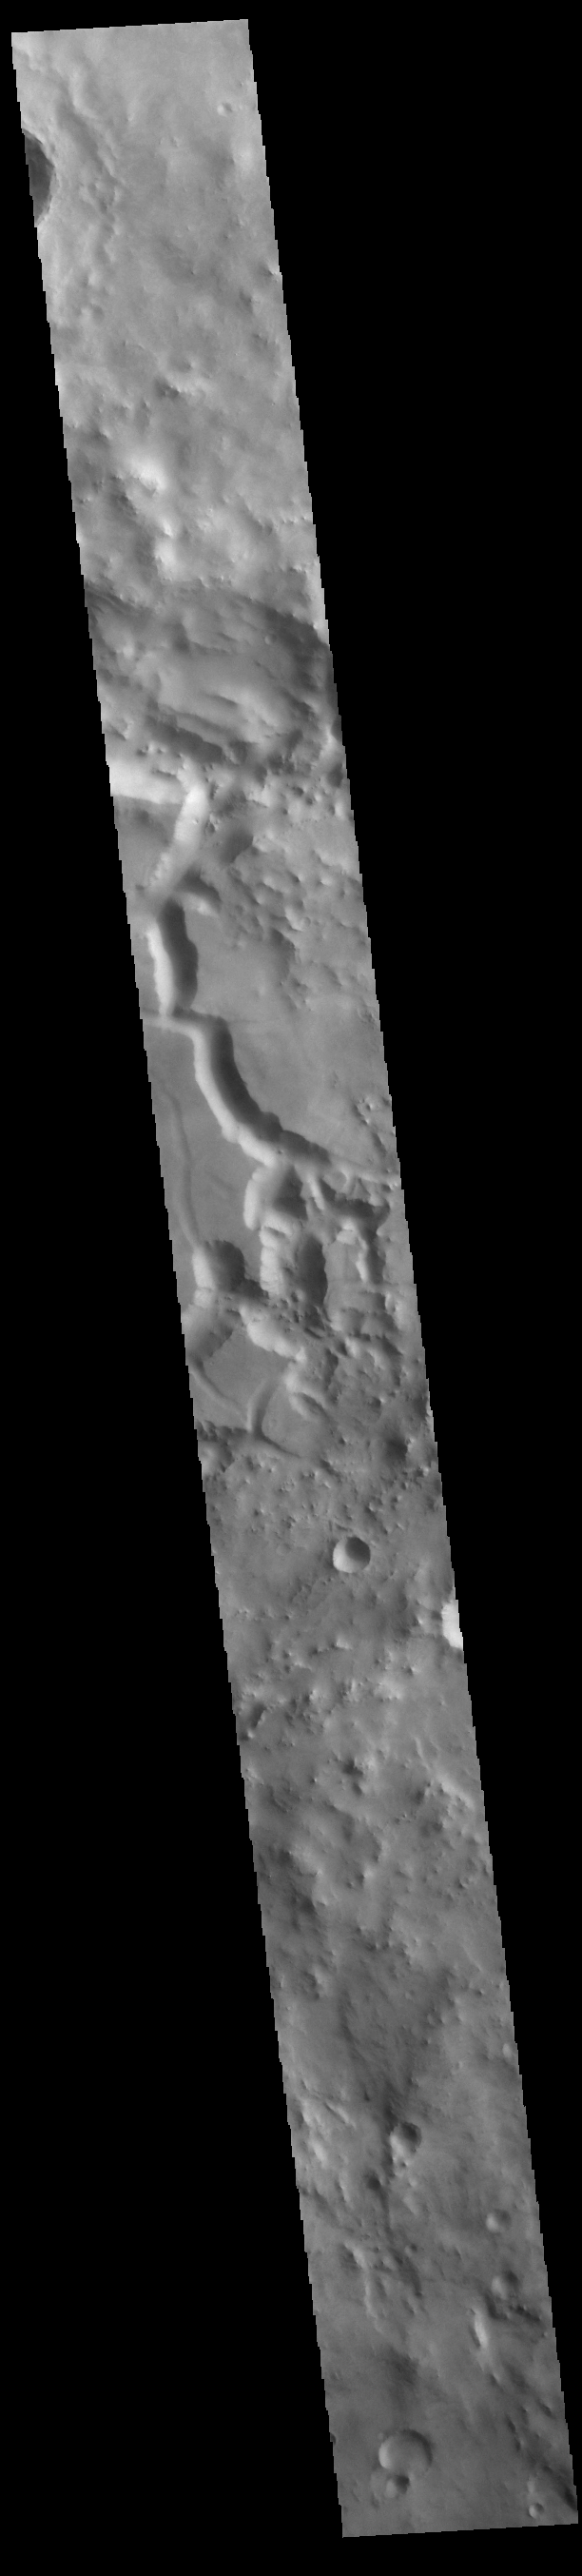

Filled In Floor

This VIS image crosses an unnamed crater in Terra Sabaea. The entire crater floor is covered by materials of unknown origin. Those materials are be eroded and appear to be forming chaos. The channel feature may be related to fluid activity, where the underlying material is losing water and the surface is collapsing – rather than the flow of a river over the surface.

Credit: NASA/JPL-Caltech/ASU